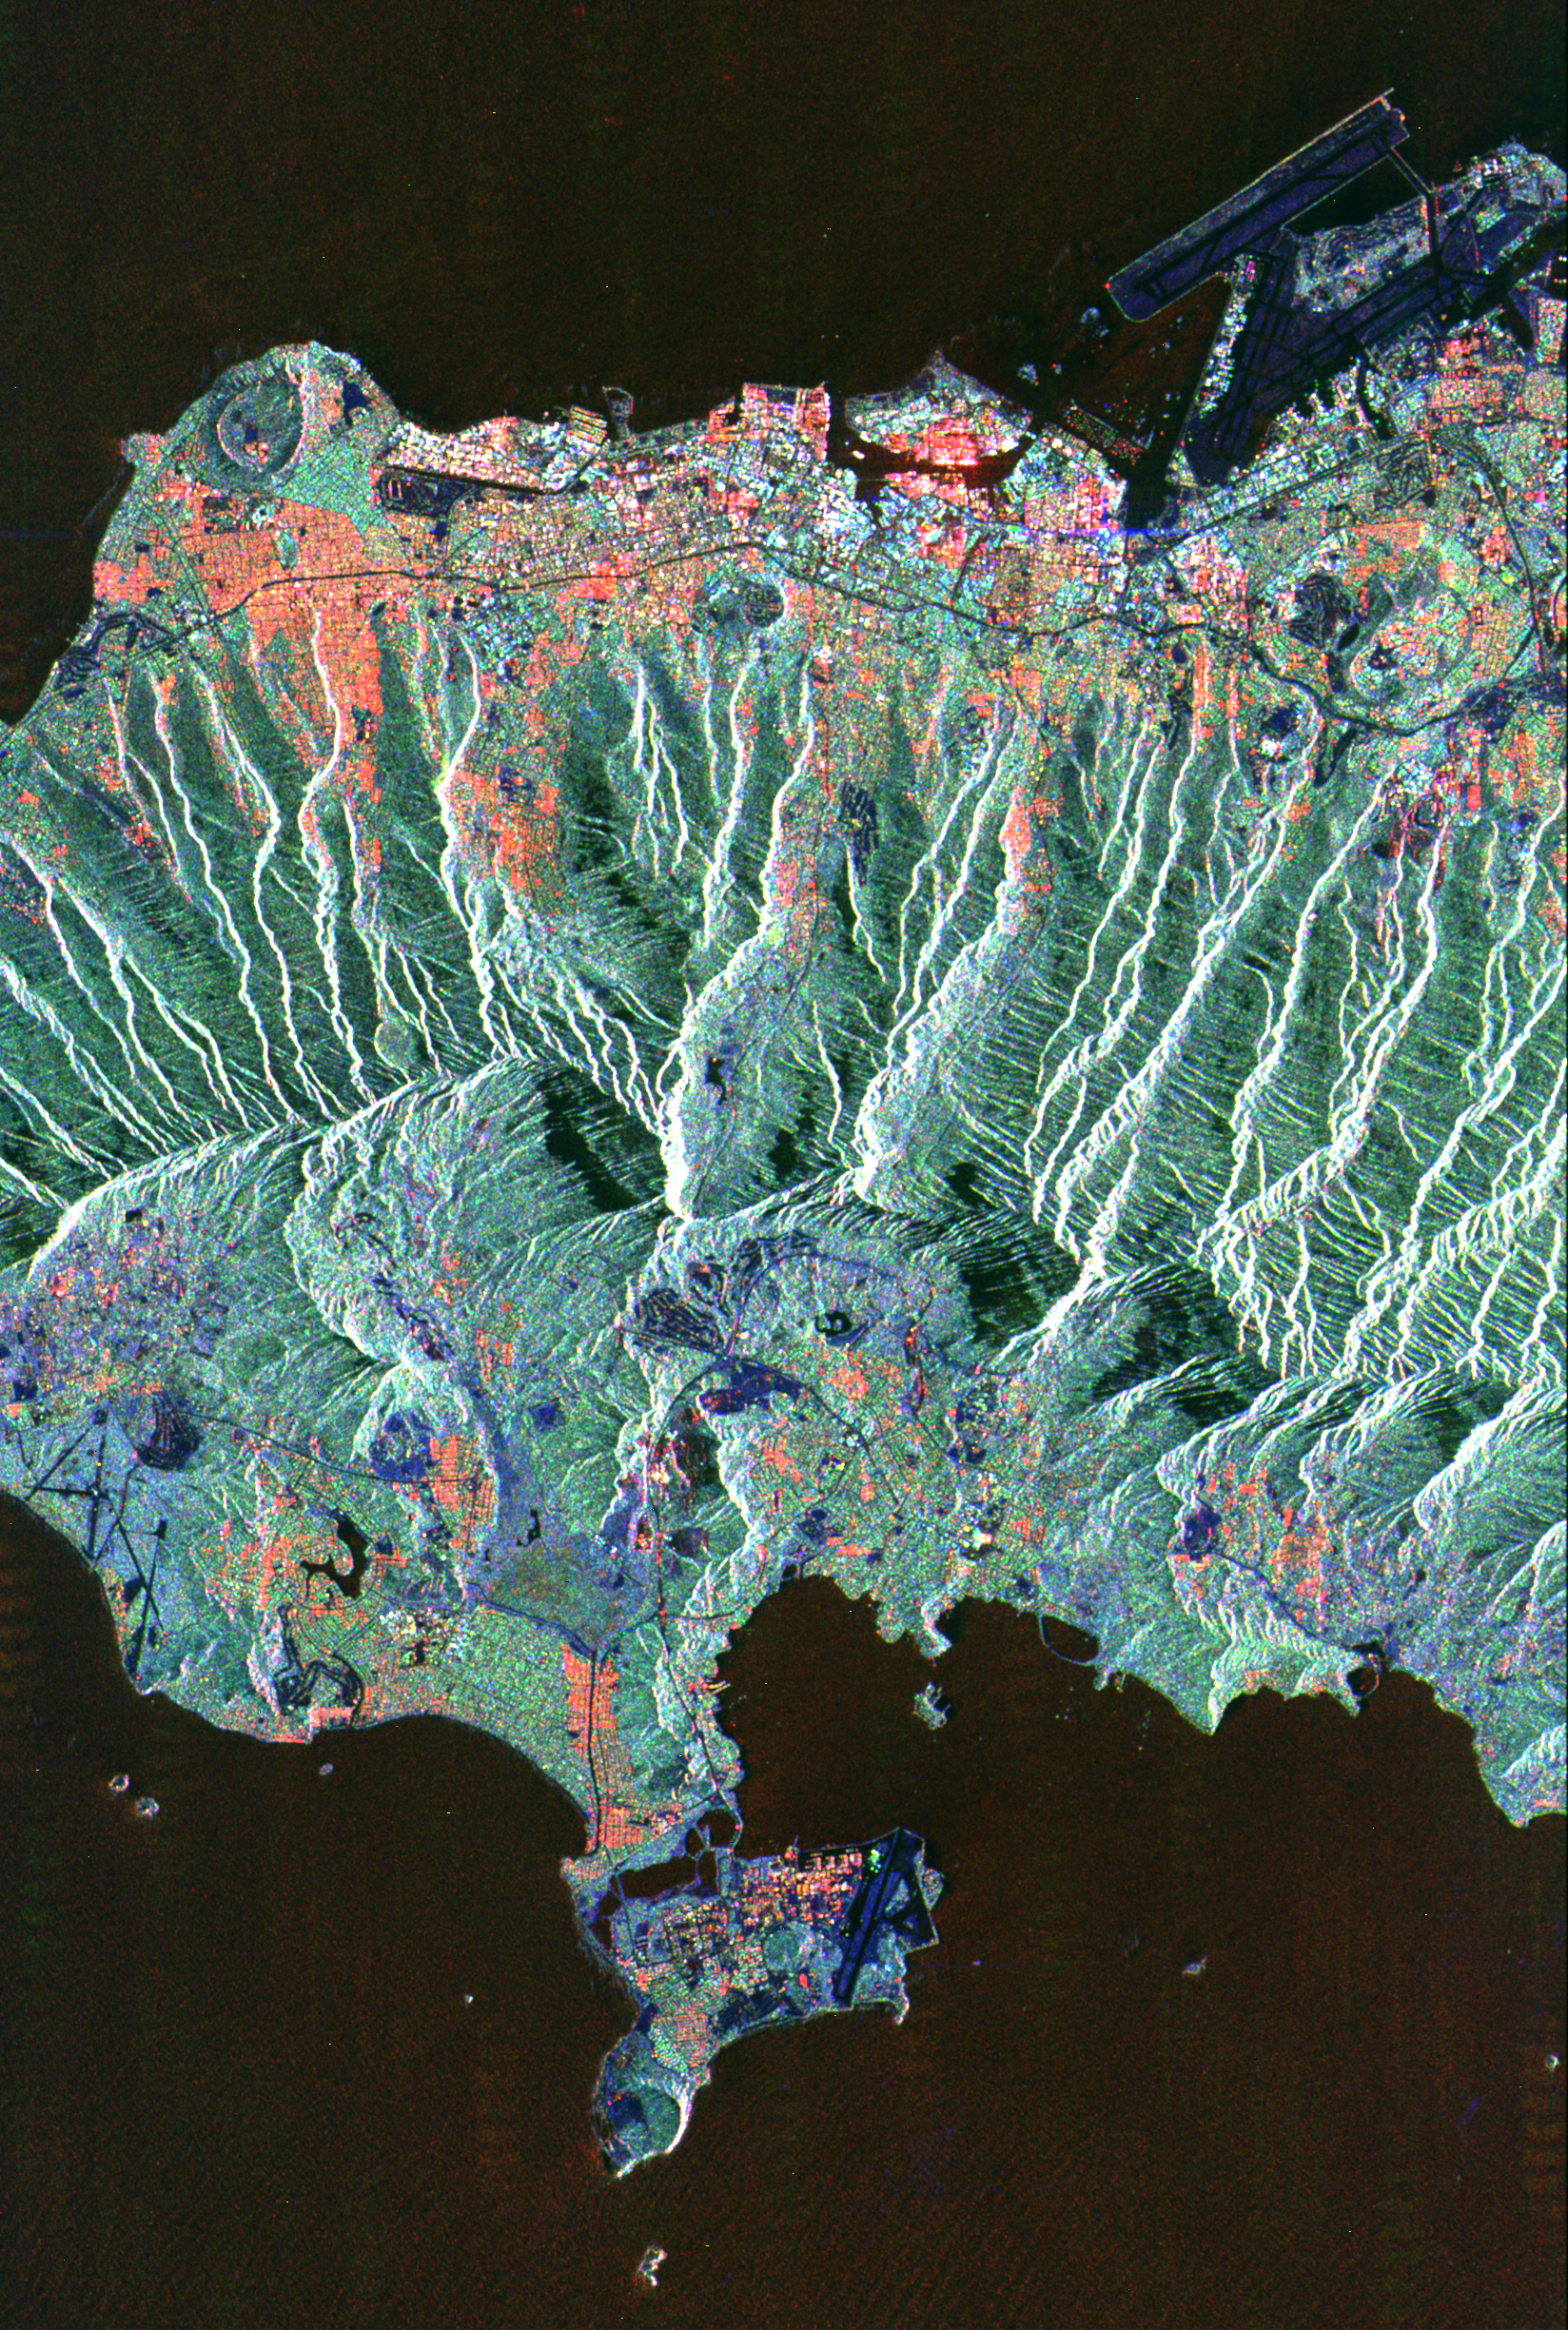

Space Radar Image of Honolulu, Oahu, Hawaii

This spaceborne radar image shows the city of Honolulu, Hawaii and adjacent areas on the island of Oahu. Honolulu lies on the south shore of the island, along the bottom of this image. Diamond Head, an extinct volcanic crater, is seen in the lower right. The bright white strip left of Diamond Head is the Waikiki Beach area. Further west are the downtown area and harbor. Runways of the airport can be seen in the lower left. The Koolau mountain range runs through the center of the image. The steep cliffs on the north side of the range are thought to be remnants of massive landslides that ripped apart the volcanic mountains that built the island thousands of years ago. On the north shore of the island are the Mokapu peninsula and Kaneohe Bay. Densely vegetated areas appear green in this radar image, while urban areas generally appear orange, red or white. Images such as this can be used by land use planners to monitor urban development and its effect on the tropical environment.

The image was acquired by the Spaceborne Imaging Radar-C/X-Band Synthetic Aperture Radar (SIR-C/X-SAR) onboard the space shuttle Endeavour on October 6, 1994.The image is 20.6 kilometers by 31.0 kilometers (12.8 miles by 19.2 miles) and is centered at 21.4 degrees North latitude, 157.8 degrees West longitude. North is toward the upper left. The colors are assigned to different radarfrequencies and polarizations of the radar as follows: red is L-band, horizontally transmitted and received; green is L-band, horizontally transmitted, vertically received; and blue is C-band, horizontally transmitted, vertically received. SIR-C/X-SAR, a joint mission of the German, Italian, and United States space agencies, is part of NASA’s Mission to Planet Earth.

Credit: NASA/JPL